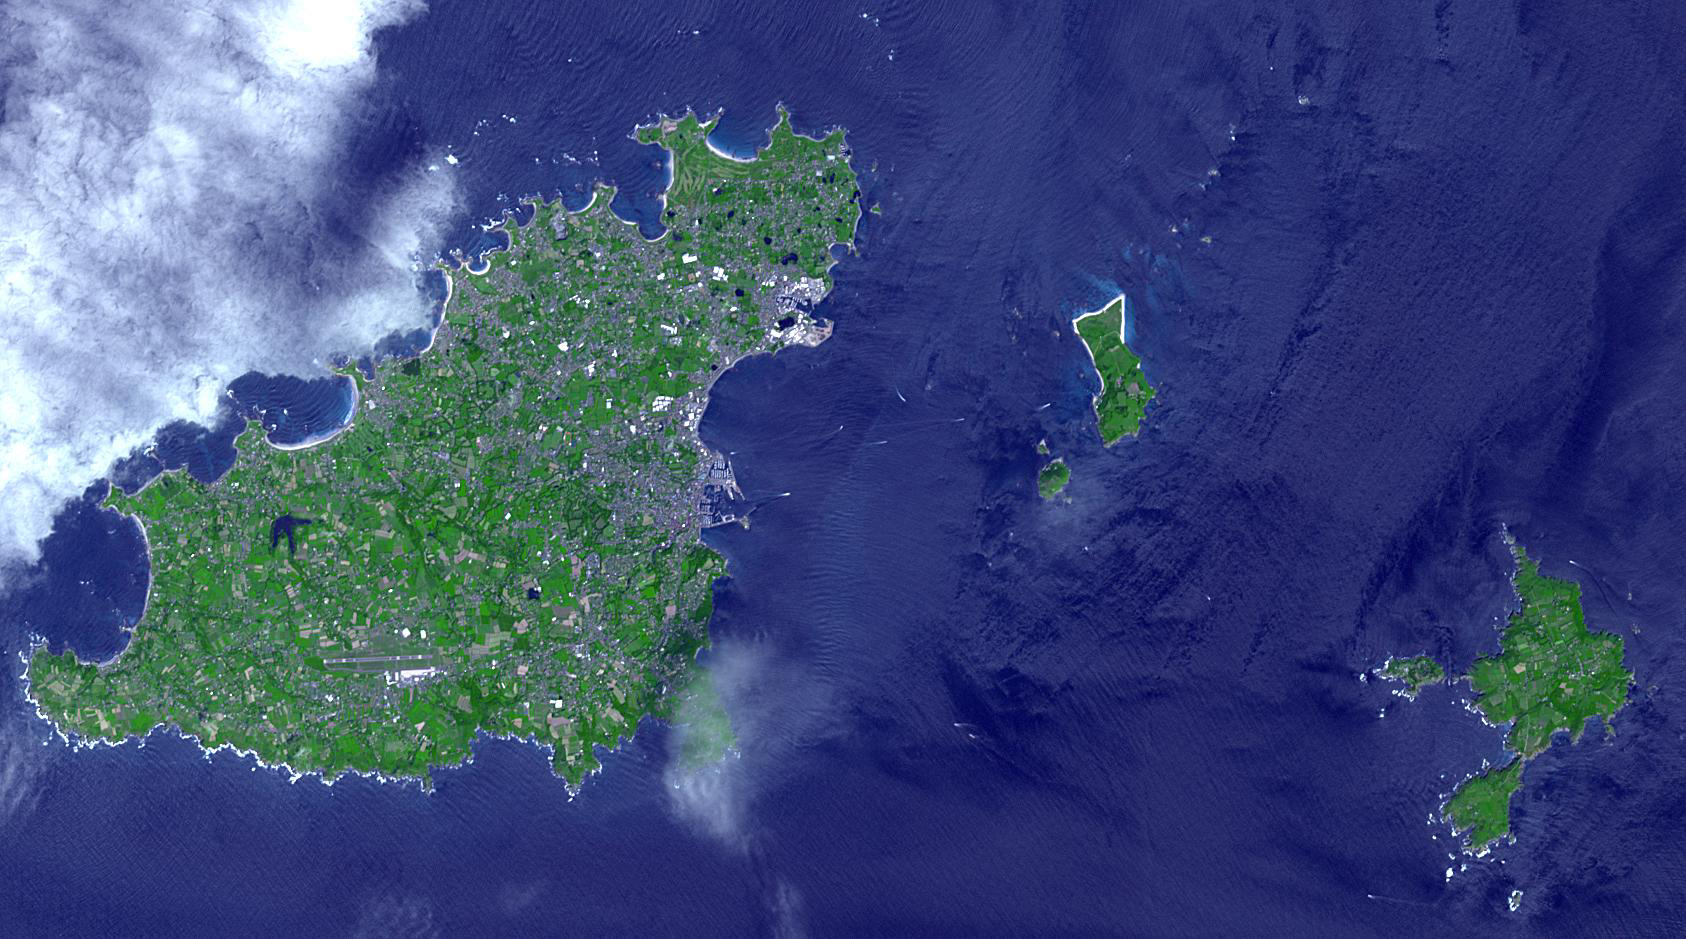

Sark, English Channel Islands

Sark (lower right) is part of the English Channel Islands off the coast of Normandy, France. It is a royal fief, part of the Bailiwick of Guernsey (left side), and has its own set of laws based on Norman law, its own parliament, and exchequer. Until 2008, it was the last feudal state in Europe with hereditary government. Sark is one of the few places in the world where cars are banned. The image was acquired June 16, 2017, covers an area of 14.1 by 25.3 km, and is located at 49.4 degrees north, 2.5 degrees west.

With its 14 spectral bands from the visible to the thermal infrared wavelength region and its high spatial resolution of about 50 to 300 feet (15 to 90 meters), ASTER images Earth to map and monitor the changing surface of our planet. ASTER is one of five Earth-observing instruments launched Dec. 18, 1999, on Terra. The instrument was built by Japan’s Ministry of Economy, Trade and Industry. A joint U.S./Japan science team is responsible for validation and calibration of the instrument and data products.

The broad spectral coverage and high spectral resolution of ASTER provides scientists in numerous disciplines with critical information for surface mapping and monitoring of dynamic conditions and temporal change. Example applications are monitoring glacial advances and retreats; monitoring potentially active volcanoes; identifying crop stress; determining cloud morphology and physical properties; wetlands evaluation; thermal pollution monitoring; coral reef degradation; surface temperature mapping of soils and geology; and measuring surface heat balance.

The U.S. science team is located at NASA’s Jet Propulsion Laboratory in Pasadena, Calif. The Terra mission is part of NASA’s Science Mission Directorate, Washington.

Credit: NASA/METI/AIST/Japan Space Systems, and U.S./Japan ASTER Science Team